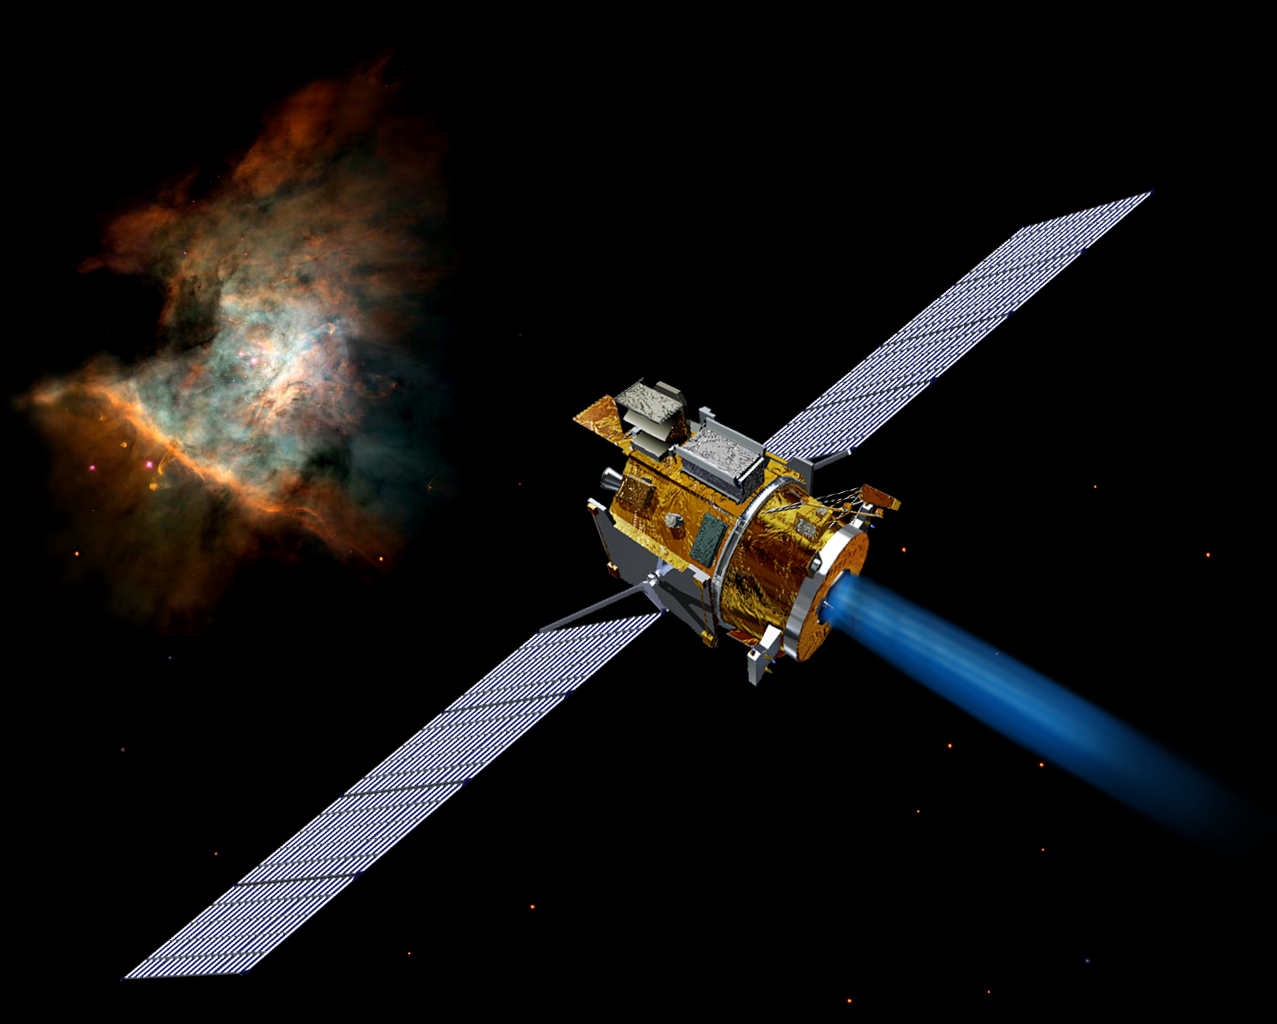

Artist’s Concept of Deep Space 1

Artist’s concept of the Deep Space 1 spacecraft from December, 2002.

Credit: NASA/JPL